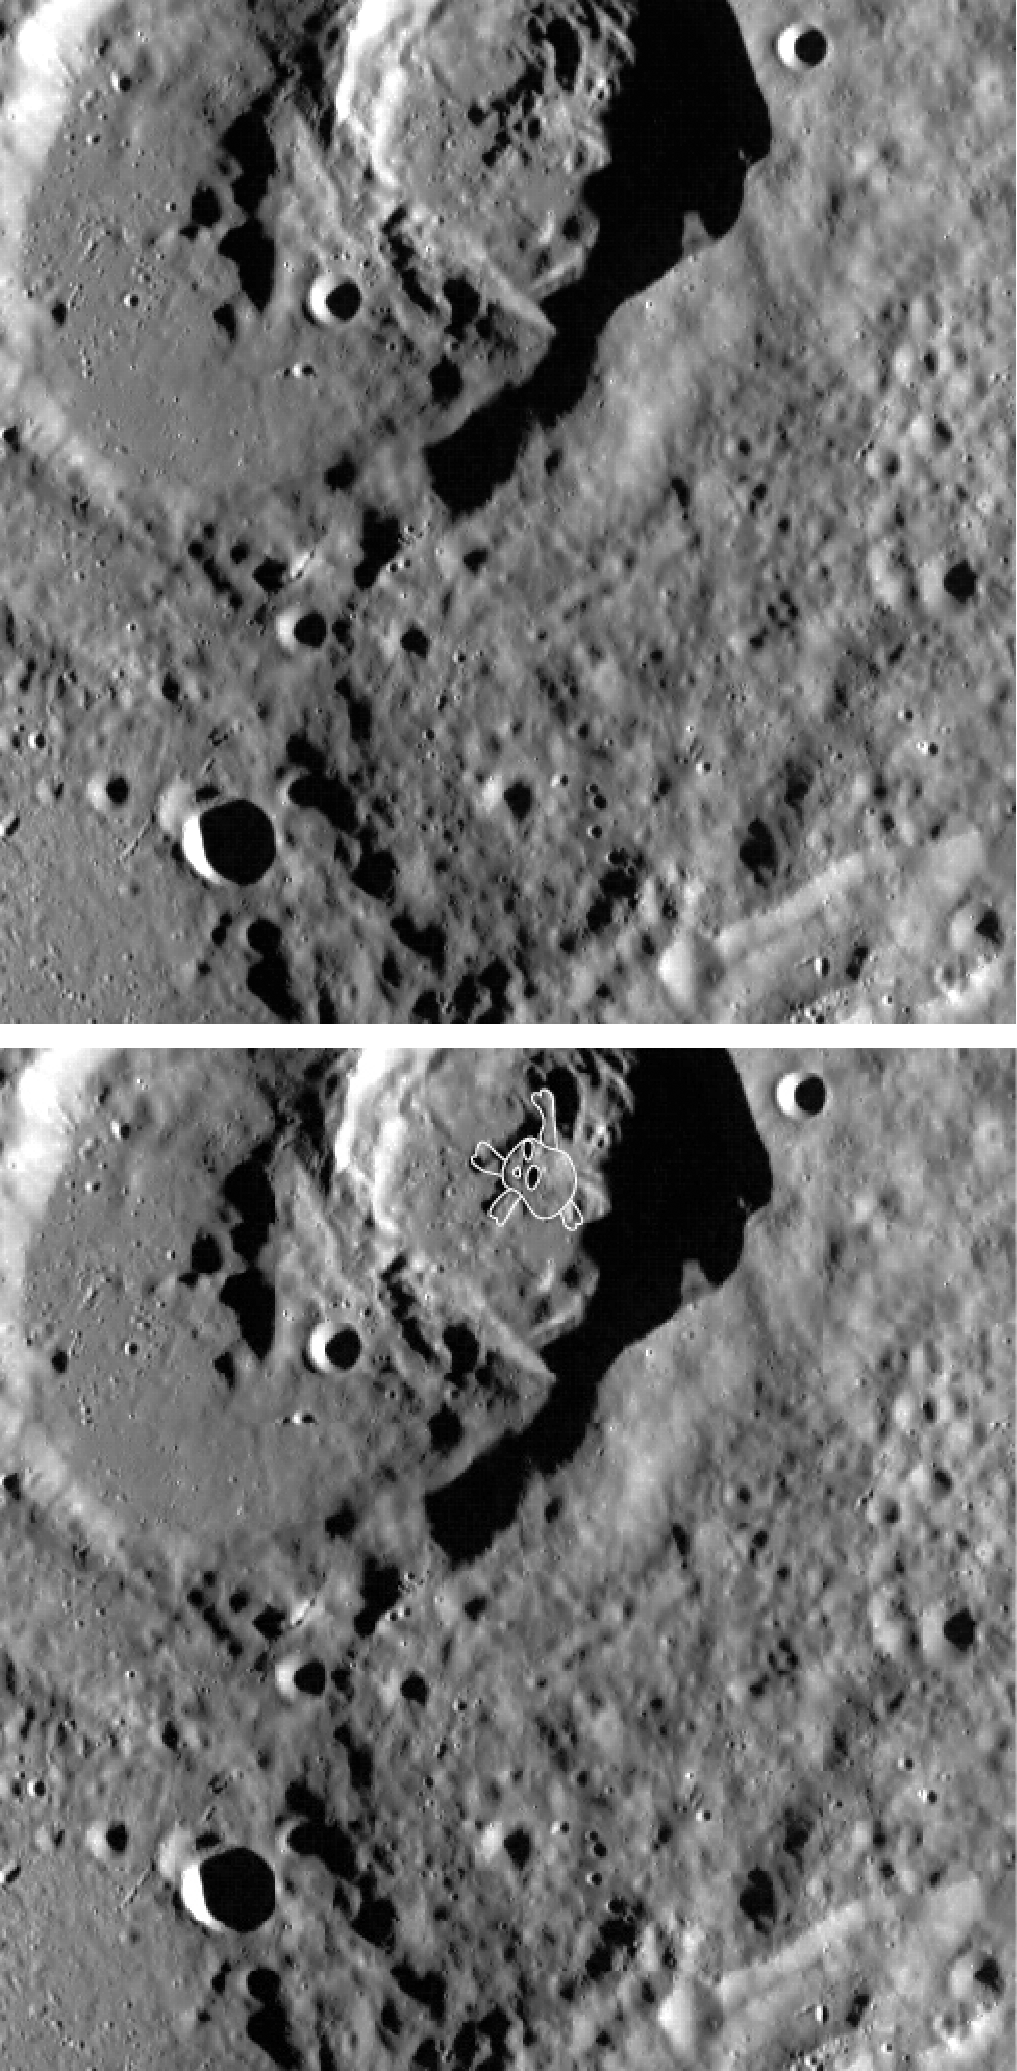

CratARRRs!

Avast, me hearties! Thar be two complex craters near the top o’ this image. Inside the one top center be a central peak resemblin’ the Jolly Roger! Be ye afeared? Nay, land lubbers, fear not! ‘Tis just how yer eye be seein’ the shadows. Shiver me timbers! Yarrr, ’tis just a peak, not the location of yer buried treasure. Happy International Talk Like a Pirate Day from MESSENGARRR.

This image was acquired as part of MDIS’s high-resolution surface morphology base map. The surface morphology base map will cover more than 90% of Mercury’s surface with an average resolution of 250 meters/pixel (0.16 miles/pixel or 820 feet/pixel). Images acquired for the surface morphology base map typically have off-vertical Sun angles (i.e., high incidence angles) and visible shadows so as to reveal clearly the topographic form of geologic features.

The MESSENGER spacecraft is the first ever to orbit the planet Mercury, and the spacecraft’s seven scientific instruments and radio science investigation are unraveling the history and evolution of the Solar System’s innermost planet. Visit the Why Mercury? section of this website to learn more about the key science questions that the MESSENGER mission is addressing. During the one-year primary mission, MDIS is scheduled to acquire more than 75,000 images in support of MESSENGER’s science goals.

Date acquired: May 07, 2011
Image Mission Elapsed Time (MET): 213286452
Image ID: 224869
Instrument: Wide Angle Camera (WAC) of the Mercury Dual Imaging System (MDIS)
WAC filter: 7 (748 nanometers)
Center Latitude: 49.58°
Center Longitude: 311.8° E
Resolution: 134 meters/pixel
Scale: The largest crater be ~45 km (~28 miles) in diametarrr.
Incidence Angle: 77.2°
Emission Angle: 2.0°
Phase Angle: 75.2°

These images are from MESSENGER, a NASA Discovery mission to conduct the first orbital study of the innermost planet, Mercury. For information regarding the use of images, see the MESSENGER image use policy.

Credit: NASA/Johns Hopkins University Applied Physics Laboratory/Carnegie Institution of Washington